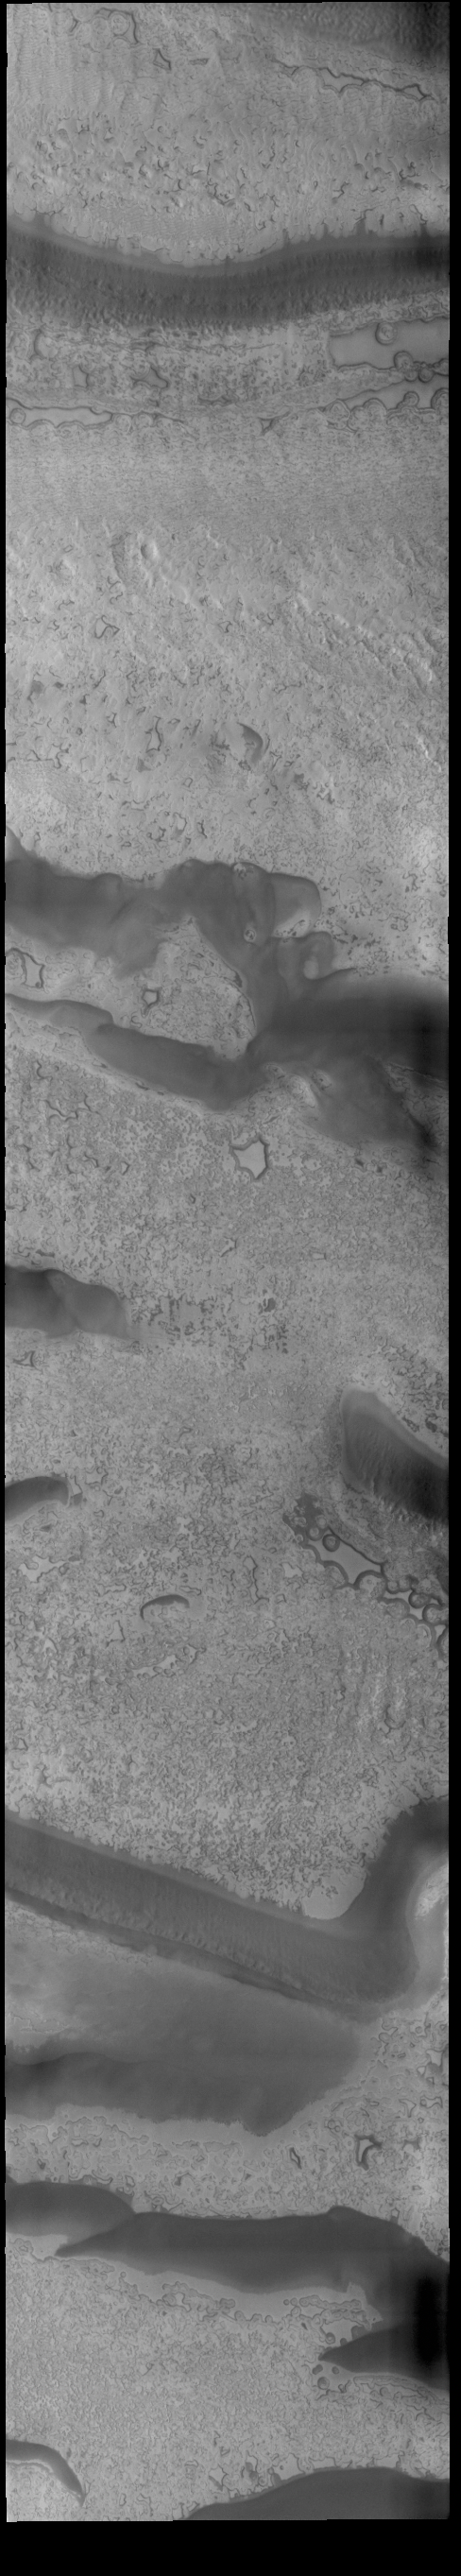

South Polar Ice

Today’s VIS image shows part of the south polar cap. This image was taken at the end of southern summer. The cap was created over millions of years with deposition of ice and dust during different seasons, creating layers. The ice surface contains several different textures which can be seen in this image. The south polar cap is called Australe Planum.

Credit: NASA/JPL-Caltech/ASU